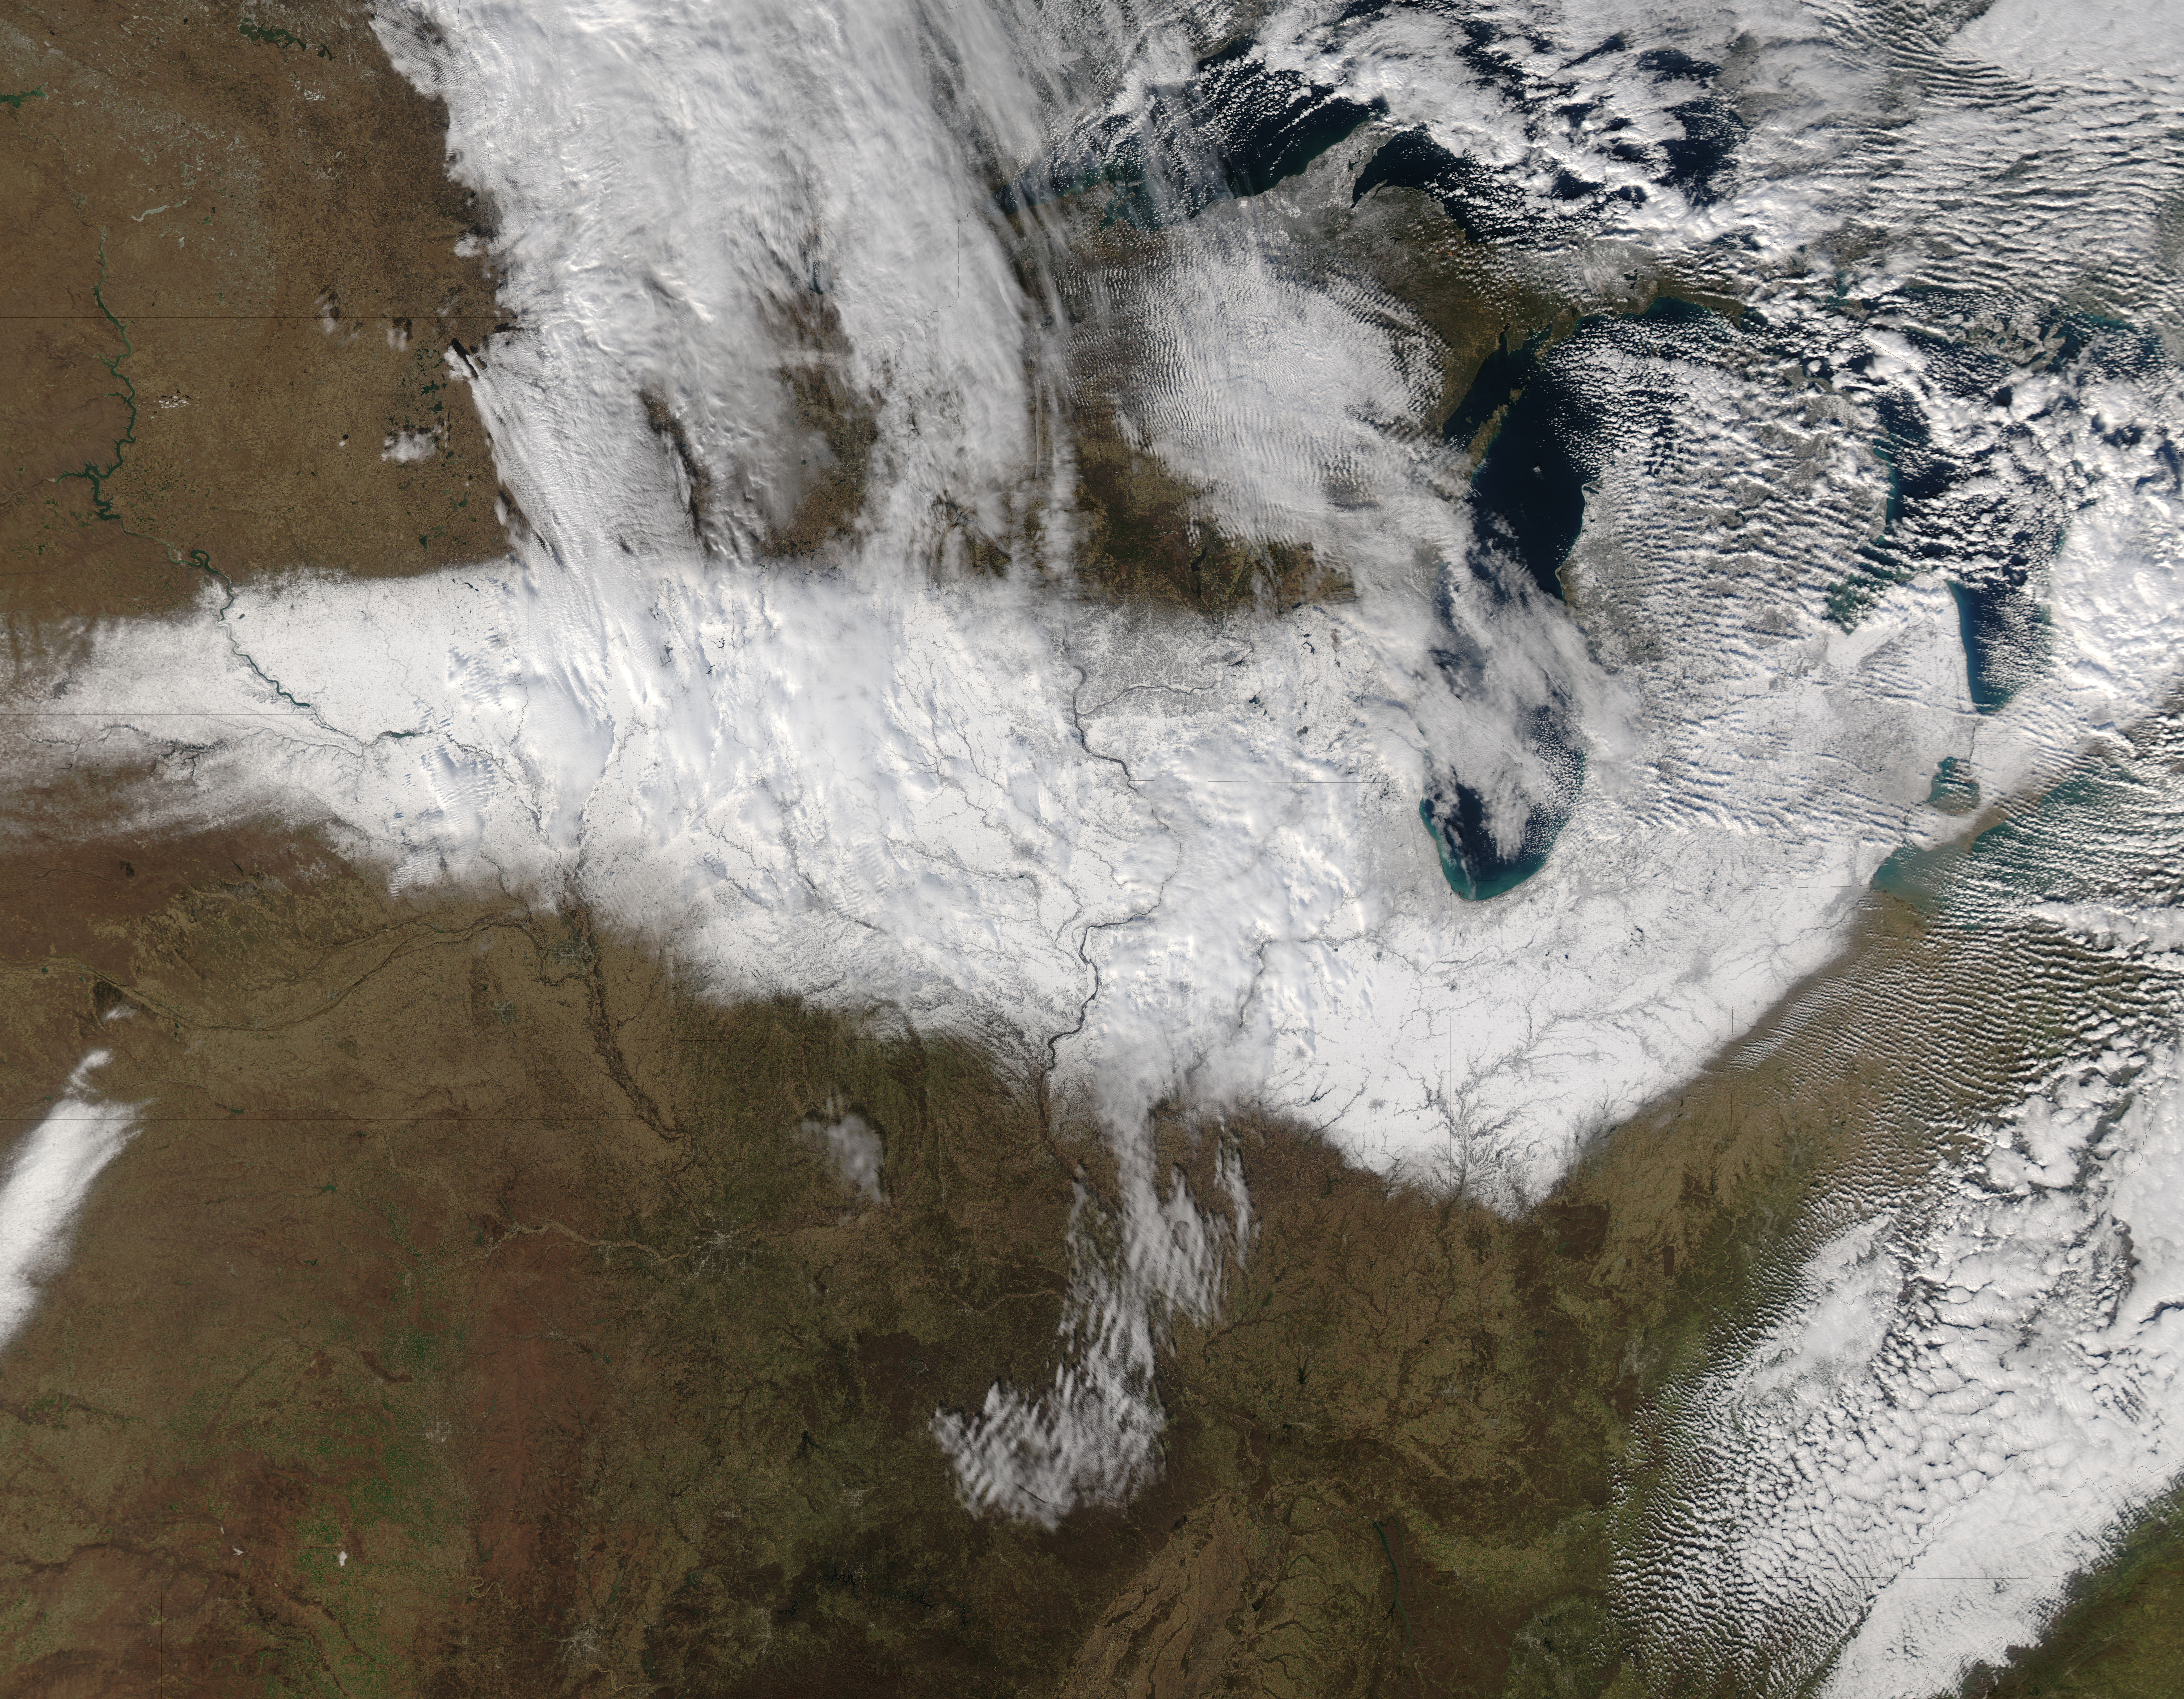

Snow across the Midwest

On Nov. 22, 2015 at 19:15 UTC the MODIS instrument aboard NASA's Aqua satellite captured this image of Snow across the Midwest.

Credit: NASA Goddard MODIS Rapid Response Team